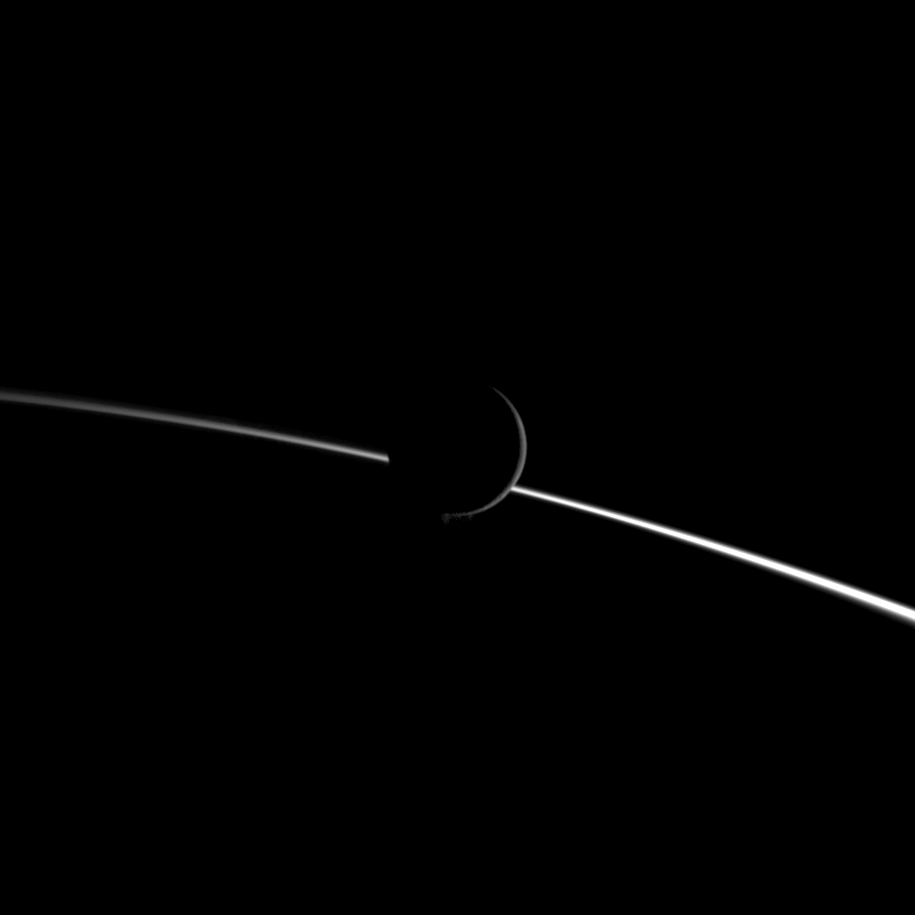

Before Saturn’s Limb

Jets of water ice particles spew from Saturn’s moon Enceladus in this image obtained by NASA’s Cassini spacecraft on Aug. 13, 2010. A crescent of the moon appears dimly illuminated in front of the bright limb of Saturn.

This view looks toward the night side of Saturn, which occupies the lower half of the image. Enceladus, in the center of the image, is closer to the spacecraft than the planet is in this view. Sunlight scatters through the planet’s atmosphere and forms the bright diagonal line running from the left to right of the image. Lit terrain seen on Enceladus (504 kilometers, 313 miles across) is on the leading hemisphere of the moon. North on Enceladus is up.

The jets erupting from the south polar region appear faint here, but can be seen at the bottom of the crescent of the moon. See PIA11688 to learn more.

The image was taken in visible light with the Cassini spacecraft wide-angle camera. The view was acquired at a distance of approximately 61,000 kilometers (38,000 miles) from Enceladus and at a sun-Enceladus-spacecraft, or phase, angle of 155 degrees. Image scale is 4 kilometers (2 miles) per pixel.

The Cassini-Huygens mission is a cooperative project of NASA, the European Space Agency and the Italian Space Agency. The Jet Propulsion Laboratory, a division of the California Institute of Technology in Pasadena, manages the mission for NASA’s Science Mission Directorate in Washington. The Cassini orbiter and its two onboard cameras were designed, developed and assembled at JPL. The imaging team is based at the Space Science Institute, Boulder, Colo.

Credit: NASA/JPL/Space Science Institute